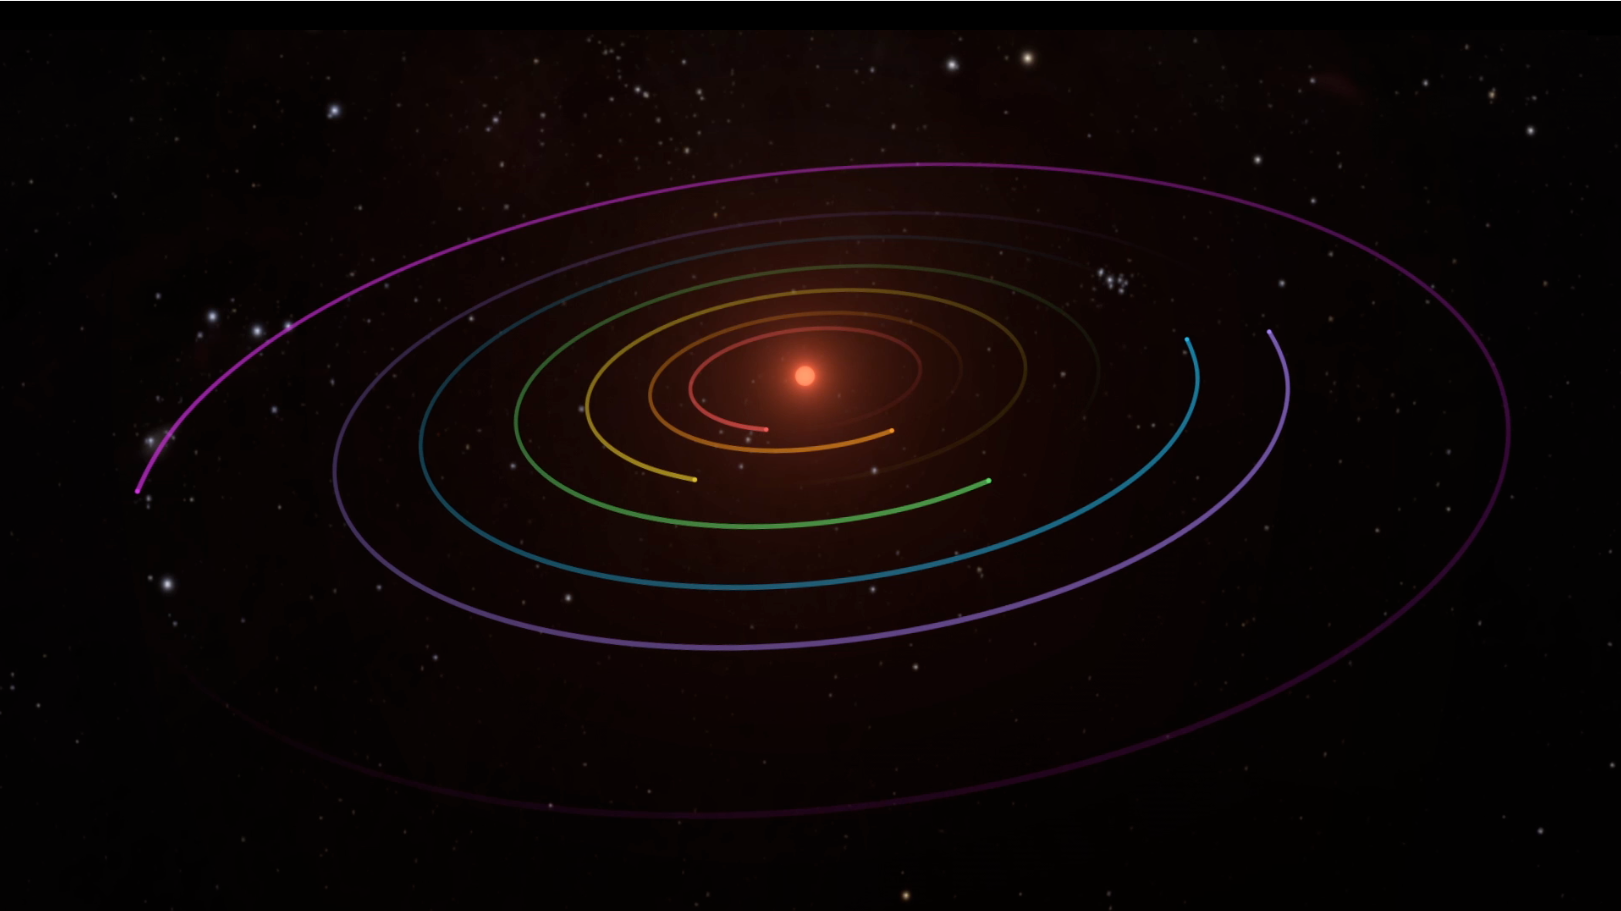

TRAPPIST-1 Planetary Orbits and Transits

This video details a system of seven planets orbiting TRAPPIST-1, an ultra-cool dwarf star. Over 21 days, Spitzer measured the drop in light as each planet passed in front of the star. Spitzer was able to identify a total of seven rocky worlds, including three in the habitable zone where liquid water might be found.

This animation visualizes the change in light as each planet passes in front of its star. The study established the planets’ size, distance from their sun and, for some of them, their approximate mass and density. It also established that some, if not all, of these planets are tidally locked, meaning one face of the planet permanently faces their sun.

The system has been revealed through observations from NASA’s Spitzer Space Telescope and the ground-based TRAPPIST (TRAnsiting Planets and PlanetesImals Small Telescope) telescope, as well as other ground-based observatories. The system was named for the TRAPPIST telescope.

NASA’s Jet Propulsion Laboratory, Pasadena, California, manages the Spitzer Space Telescope mission for NASA’s Science Mission Directorate, Washington. Science operations are conducted at the Spitzer Science Center at Caltech, also in Pasadena. Spacecraft operations are based at Lockheed Martin Space Systems Company, Littleton, Colorado. Data are archived at the Infrared Science Archive housed at Caltech/IPAC. Caltech manages JPL for NASA.

Credit: NASA/JPL-Caltech